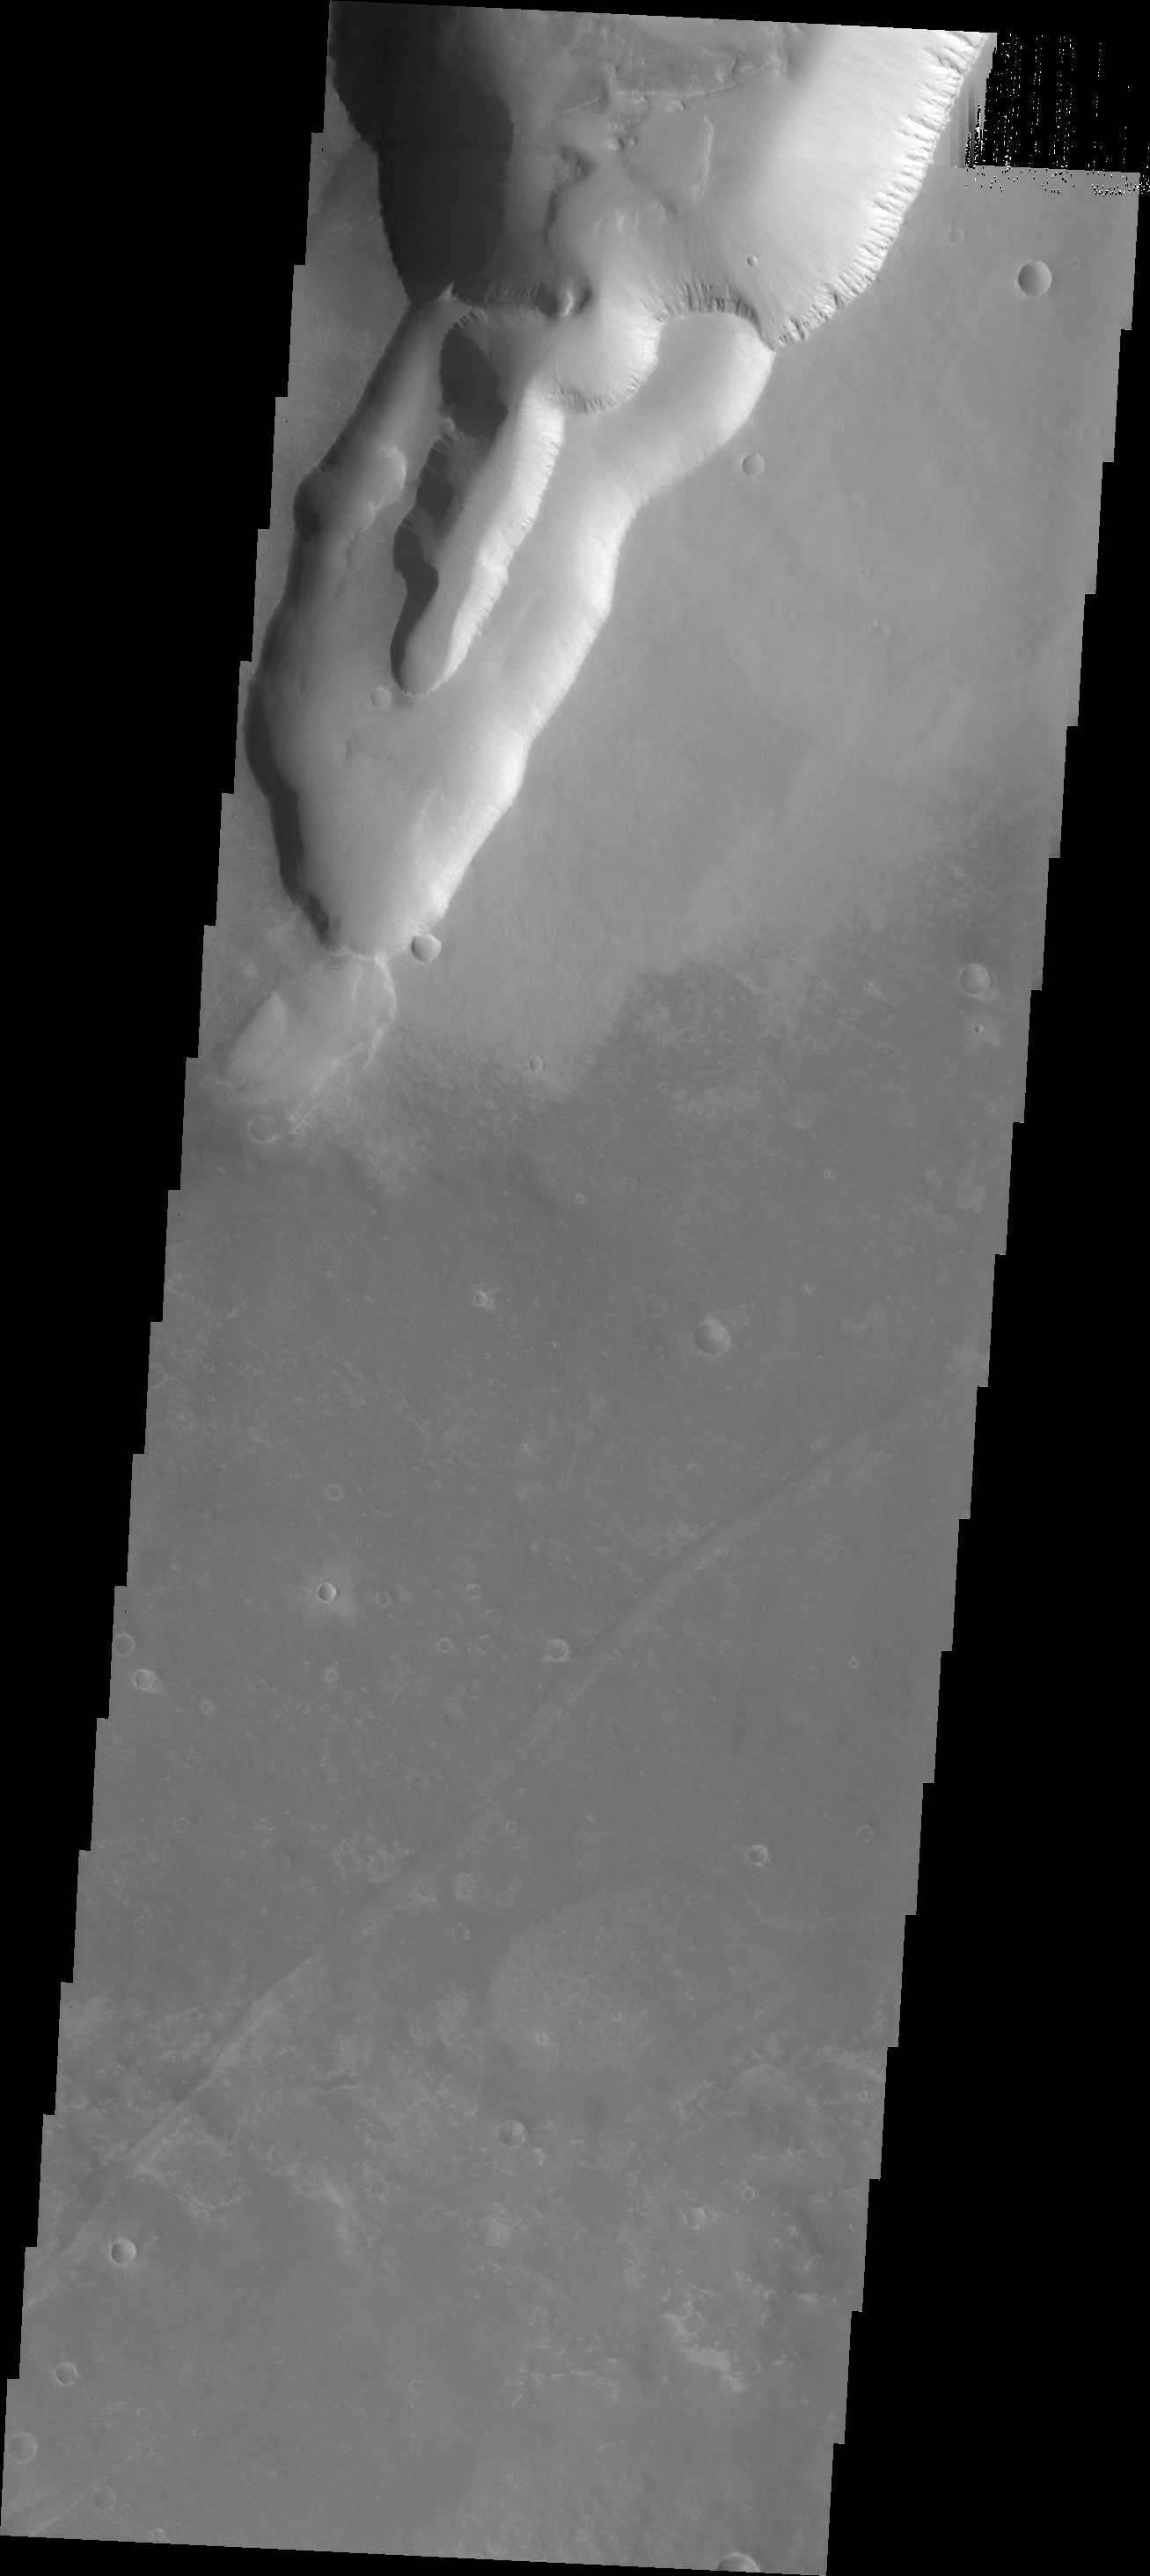

Mega Gully

This huge (or mega) gully is part of Noctis Labyrinthus. Located on the western end of Valles Marineris, Noctis Labyrinthus is a huge region of tectonically controlled valleys. The valleys are not as deep as Valles Marineris.

Credit: NASA/JPL/ASU